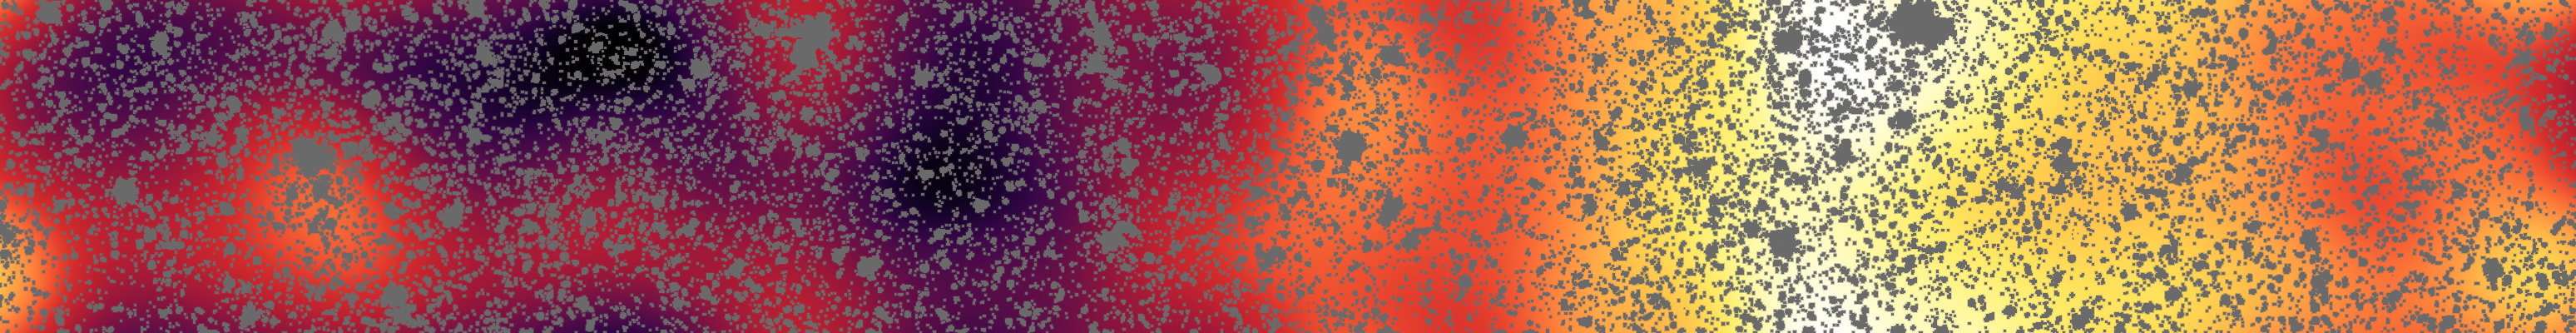

First Structures in the Distant Universe

Astronomers have uncovered the patterns of light that appear to be from the first stars and galaxies that formed in the universe, hidden within a strip of sky observed by NASAs Spitzer Space Telescope.

All of the resolved stars and galaxies have been masked out of the image (grey patches), and the remaining background glow has been smoothed and enhanced. This processing reveals a structure too faint to be seen in the original image.

The structure in this image matches just what we would expect for the patterns of clusters for the first galaxies formed in the universe. Even though any particular early galaxy would be too faint to see individually, this technique allows astronomers to better understand what things were like shortly after the Big Bang.

Credit: NASA/JPL-Caltech/GSFC